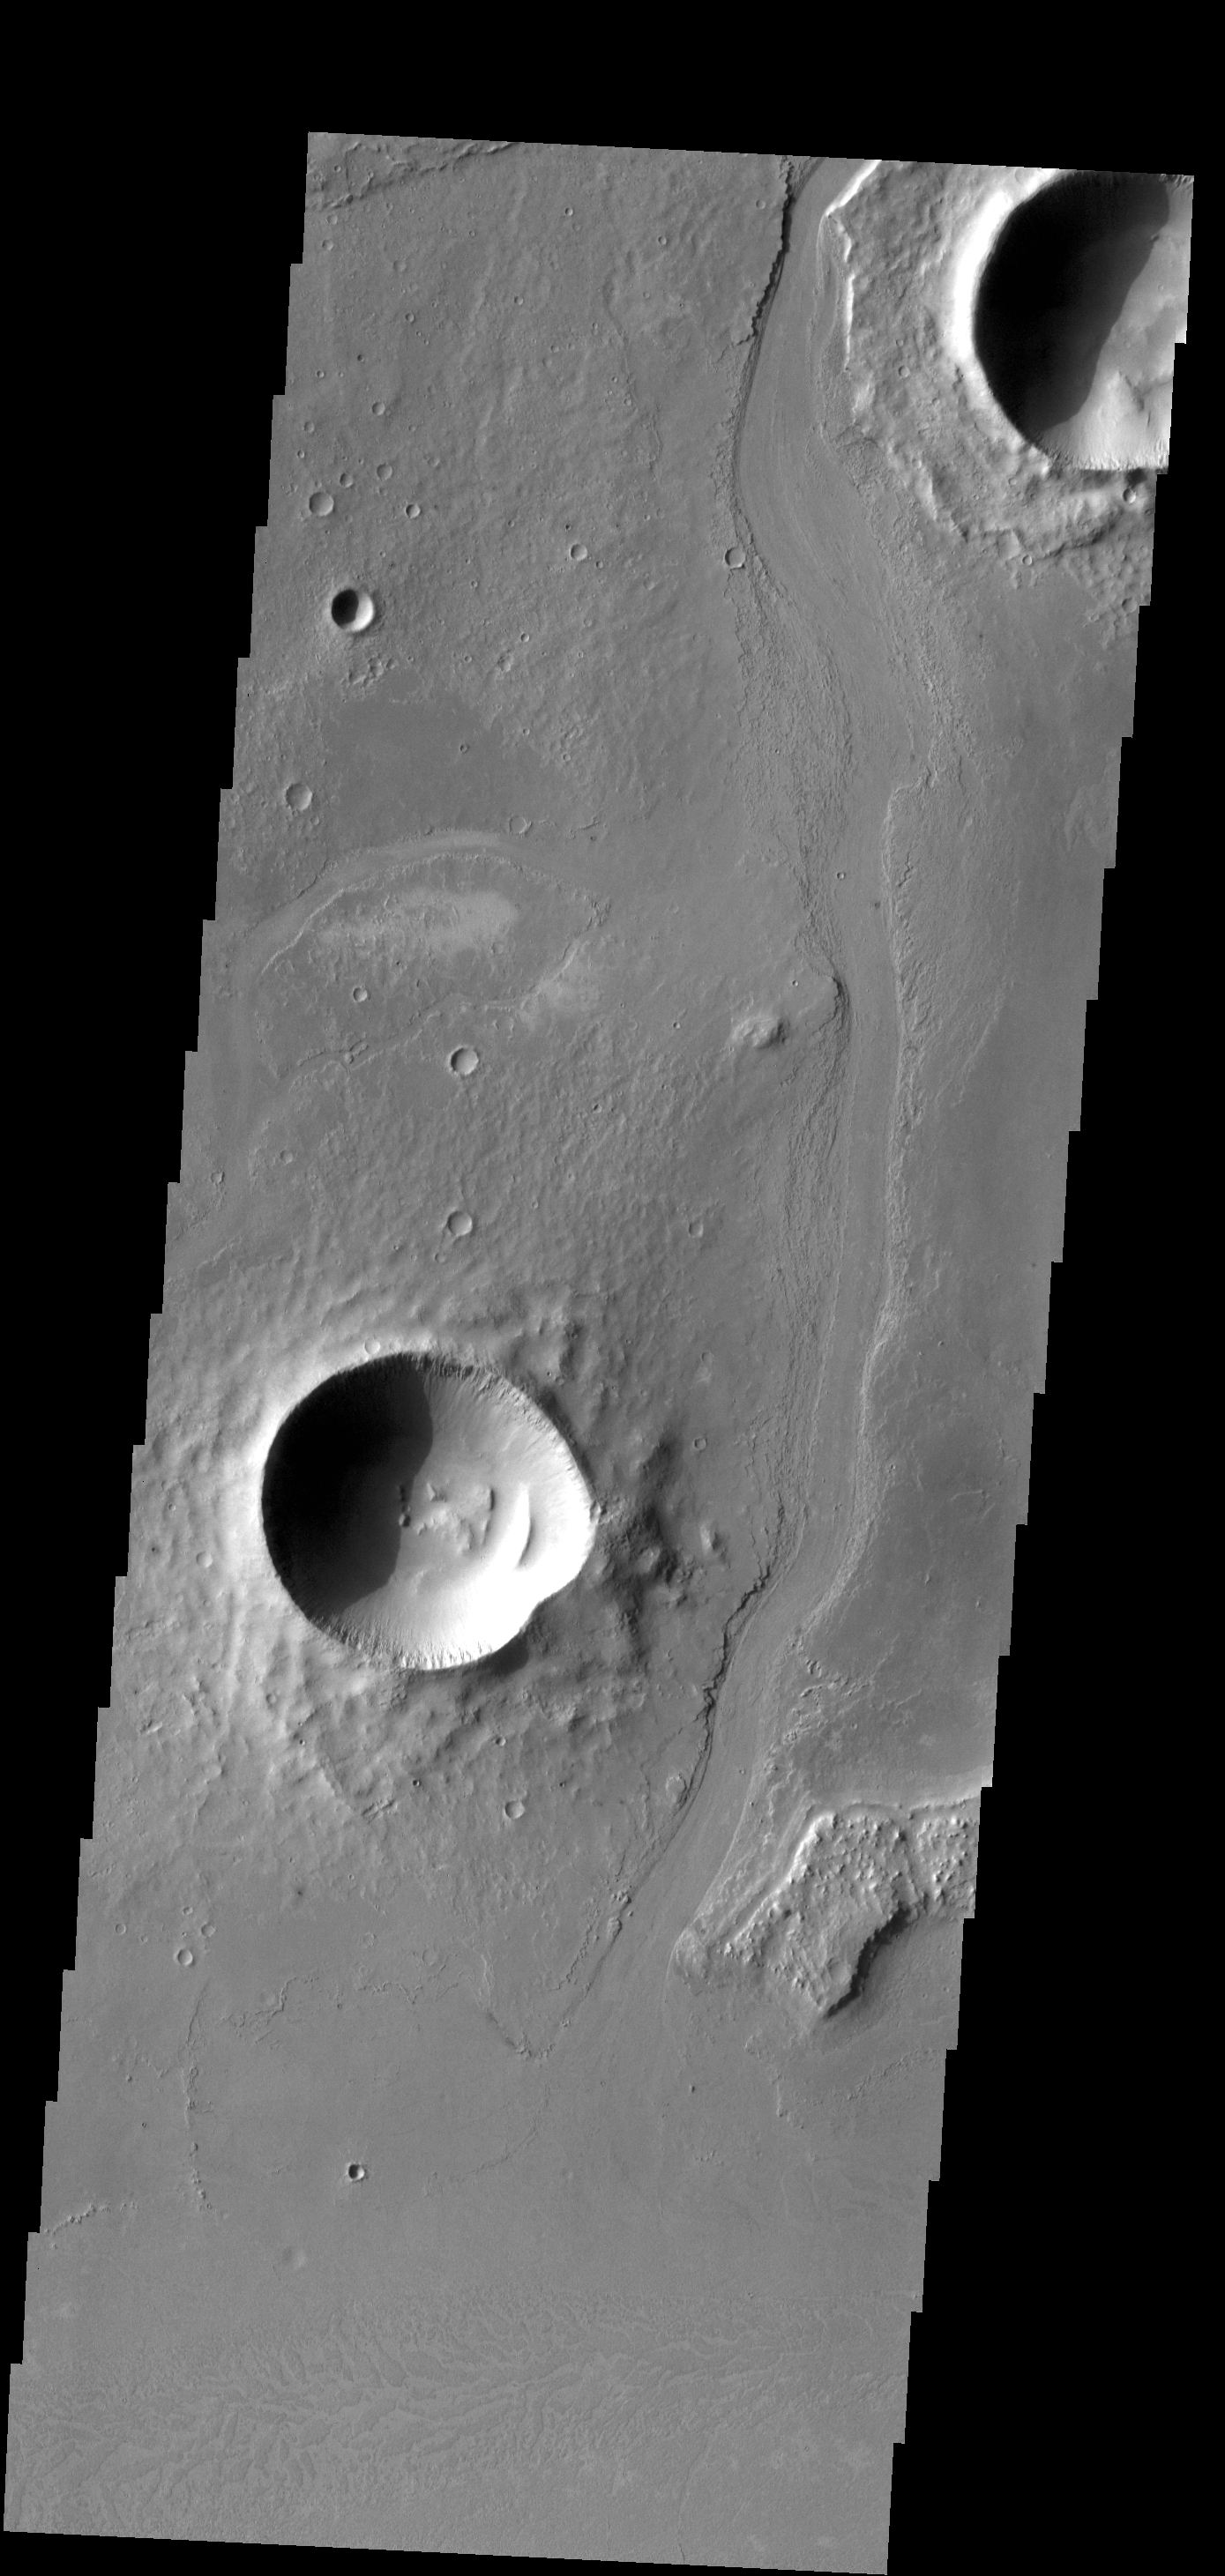

Athabasca Valles

This VIS image shows a portion of Athabasca Valles.

Credit: NASA/JPL-Caltech/ASU